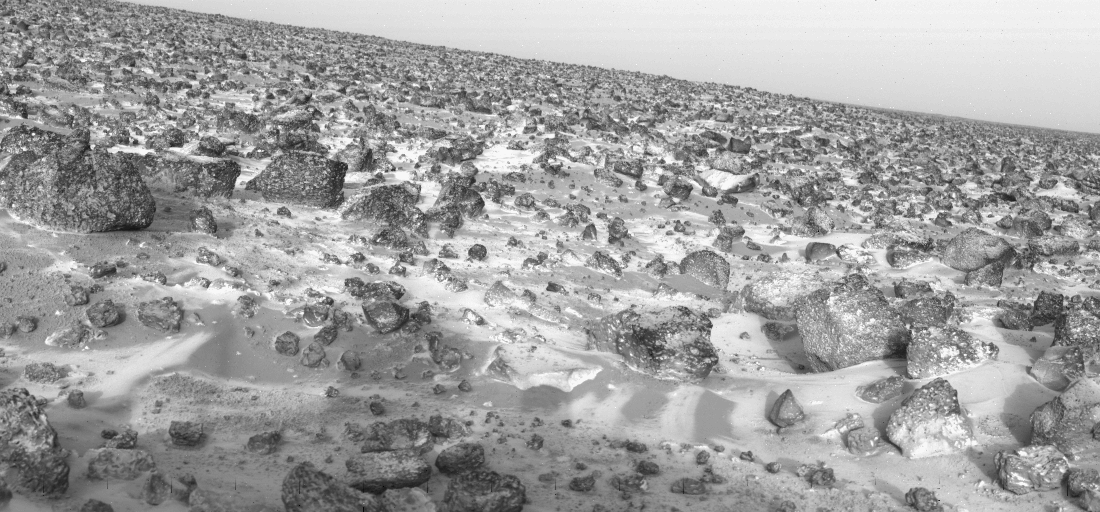

Ice On Mars

ICE ON MARS AGAIN — This high-resolution photo of the surface of Mars was taken by Viking Lander 2 at its Utopia Planitia landing site on May 18, 1979 and relayed to Earth by Viking Orbiter 1 on June 7. It shows a thin coating of water ice on the rocks and soil. The time the frost appeared corresponds almost exactly with the buildup of frost one Martian year (23 Earth months) ago. Then it remained on the surface for about 100 days. Scientists believe dust particles in the atmosphere pick up bits of solid water. That combination is not heavy enough to settle to the ground. But carbon dioxide, which makes up 95 percent of the Martian atmosphere, freezes and adheres to the particles and they become heavy enough to sink. Warmed by the Sun the surface evaporates the carbon dioxide and returns it to the atmosphere leaving behind the water and dust. The ice seen in this picture, like that which formed one Martian year ago is extremely thin perhaps no more than one-thousandth of an inch thick.

Credit: NASA/JPL